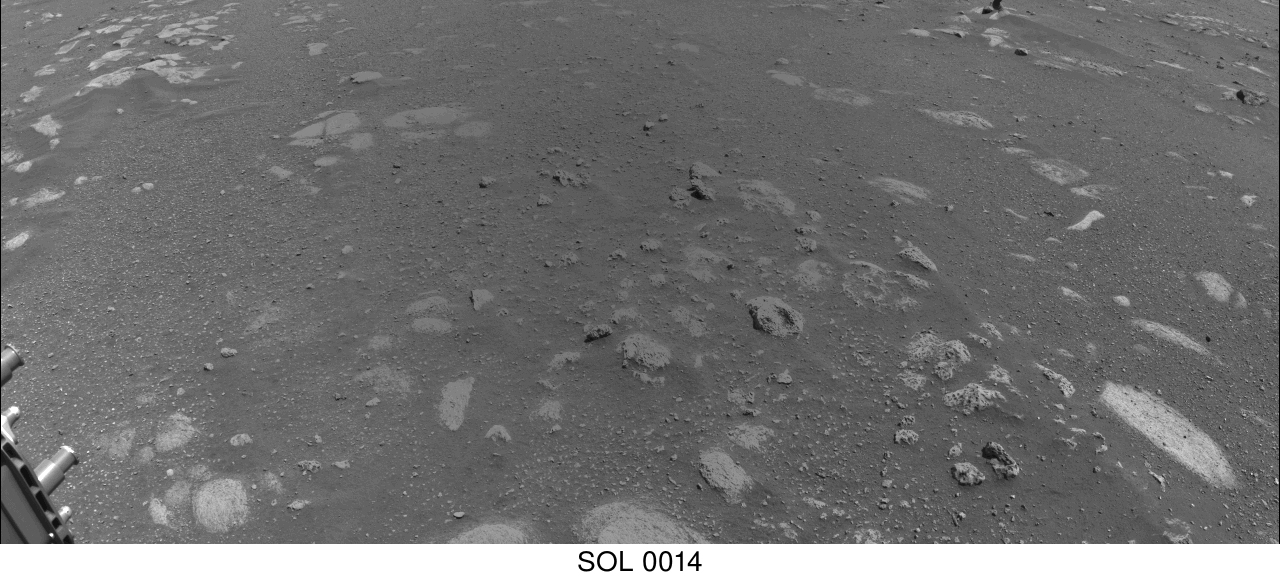

Perseverance Is Moving Right Along

The imagery for this animated gif was taken on March 5, 2021, by a Navigation Camera on NASA’s Perseverance rover during its first drive on Mars.

A key objective for Perseverance’s mission on Mars is astrobiology, including the search for signs of ancient microbial life. The rover will characterize the planet’s geology and past climate, pave the way for human exploration of the Red Planet, and be the first mission to collect and cache Martian rock and regolith (broken rock and dust).

Subsequent NASA missions, in cooperation with ESA (European Space Agency), would send spacecraft to Mars to collect these sealed samples from the surface and return them to Earth for in-depth analysis.

The Mars 2020 Perseverance mission is part of NASA’s Moon to Mars exploration approach, which includes Artemis missions to the Moon that will help prepare for human exploration of the Red Planet.

NASA’s Jet Propulsion Laboratory, which is managed for NASA by Caltech in Pasadena, California, built and manages operations of the Perseverance rover.

Credit: NASA/JPL-Caltech